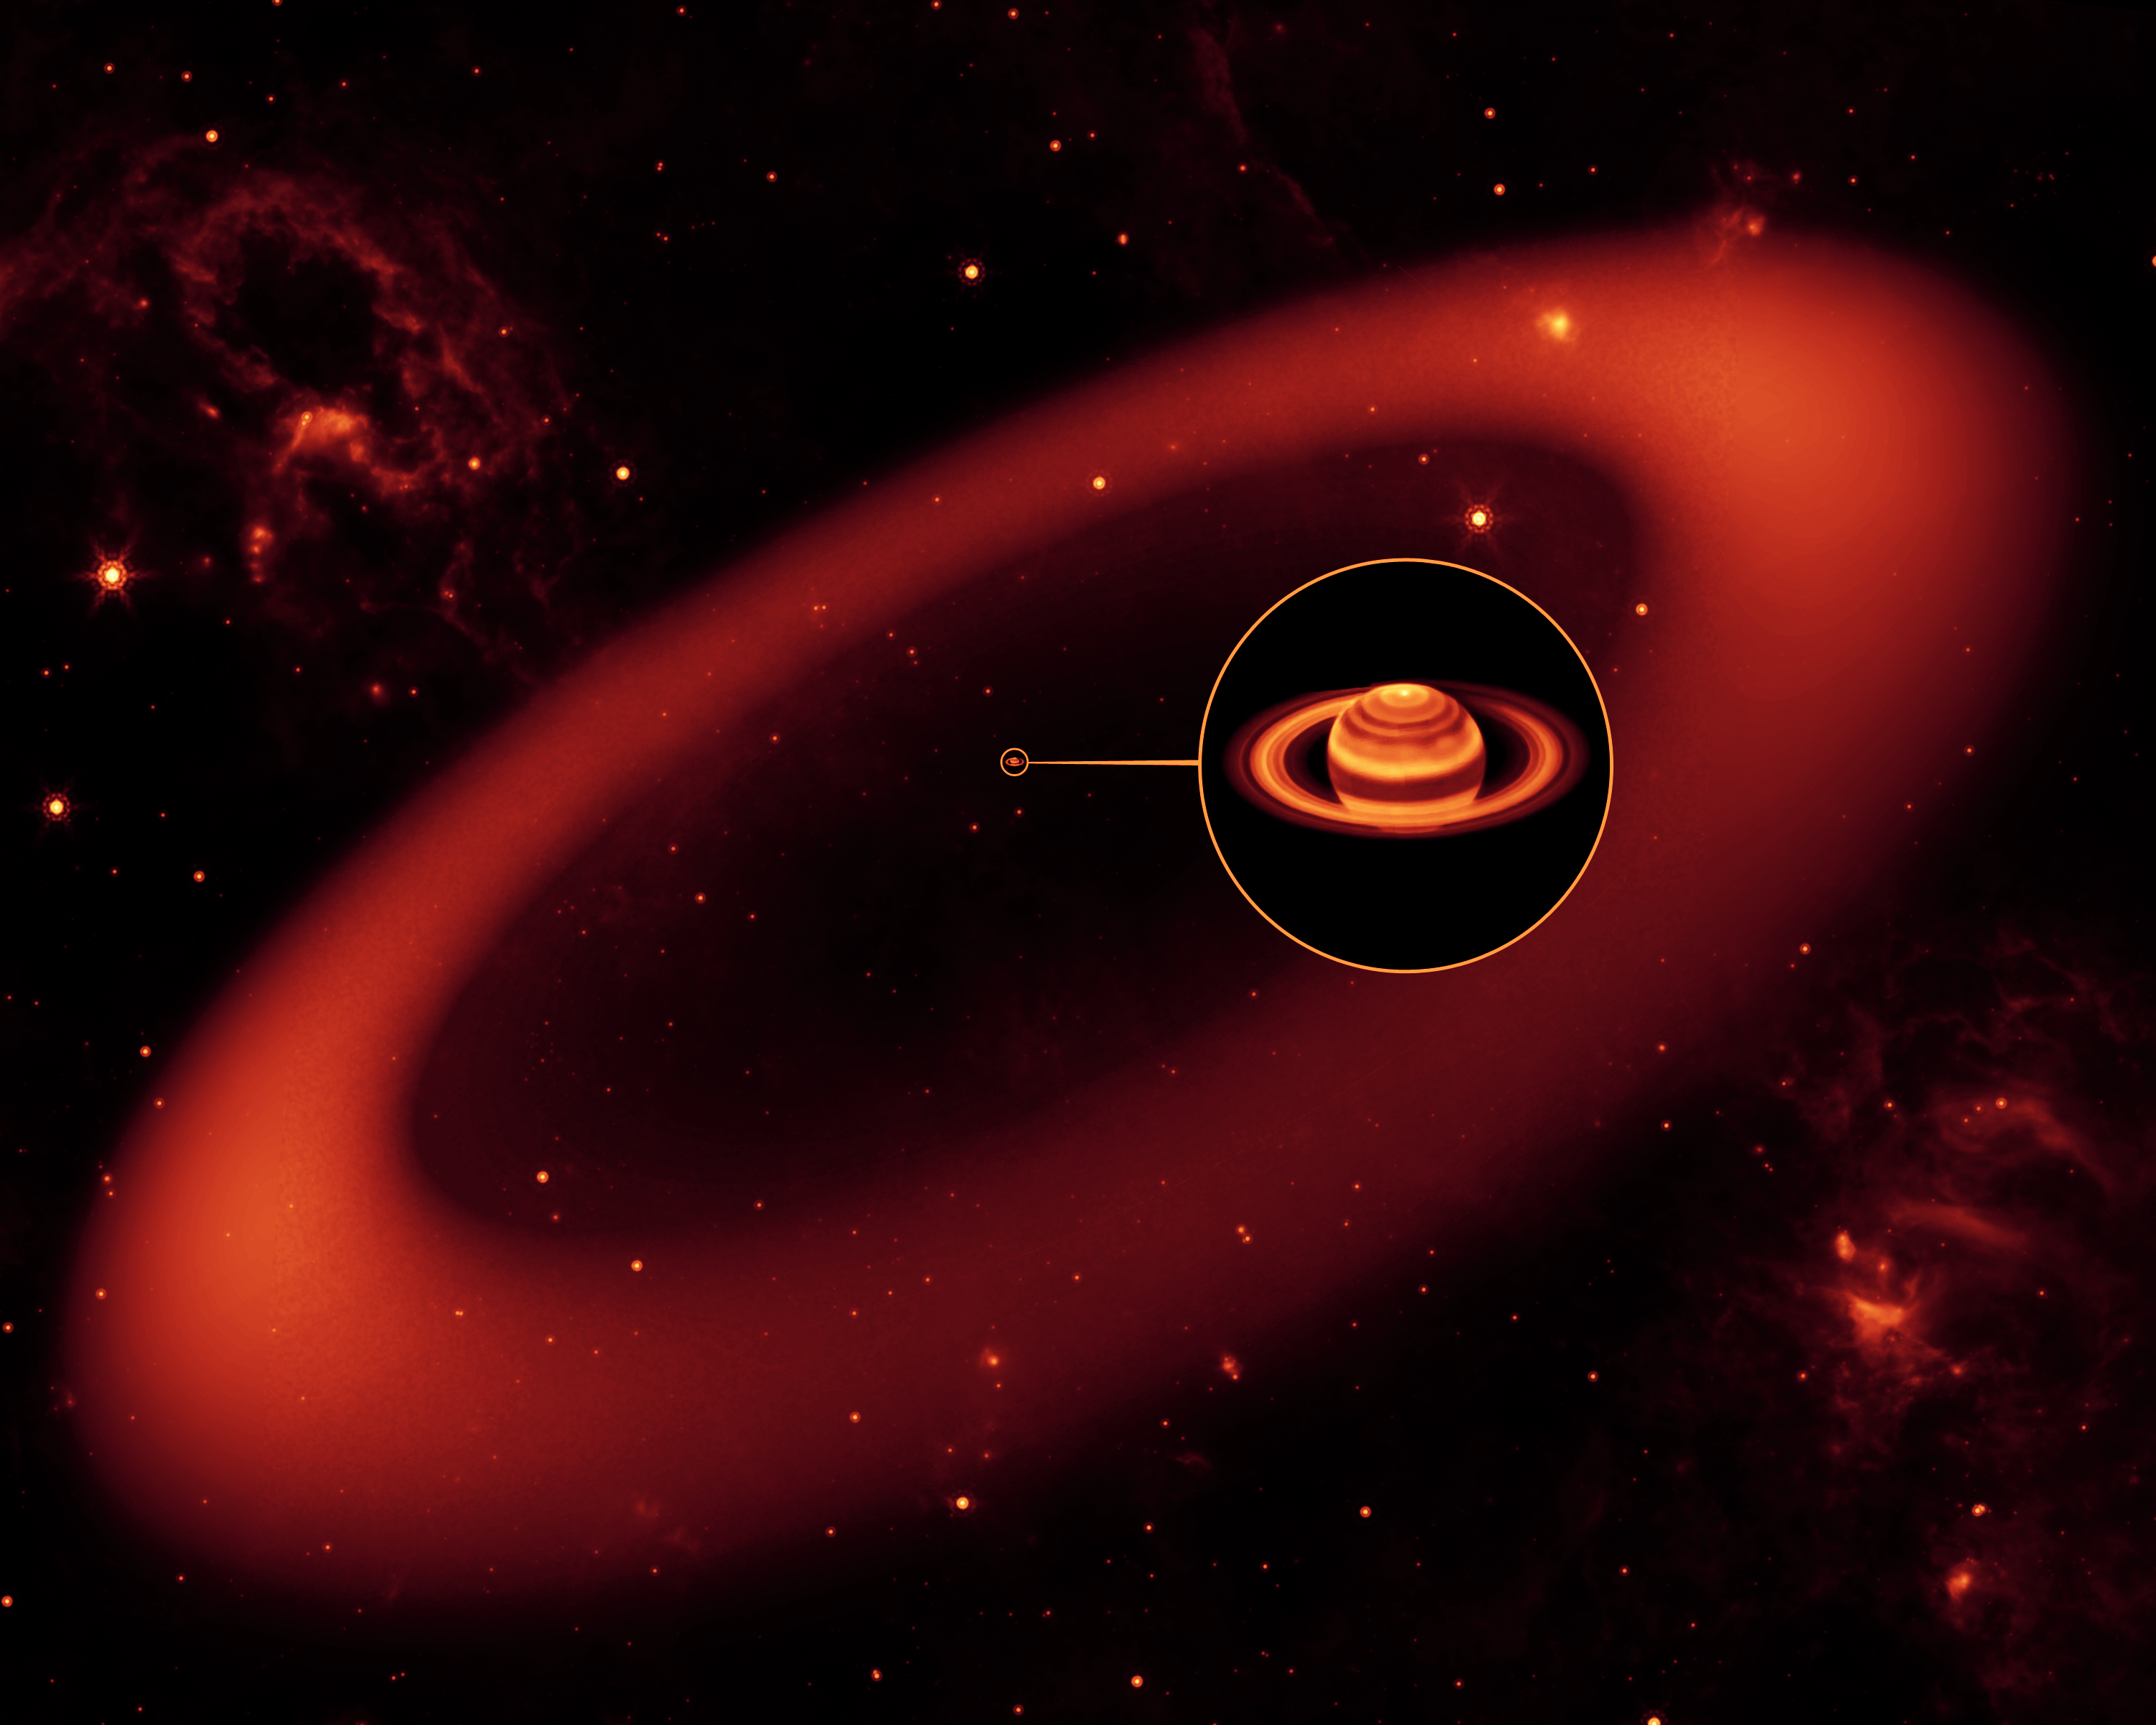

Saturn’s Infrared Ring (Artist Concept)

This artist’s conception shows a nearly invisible ring around Saturn — the largest of the giant planet’s many rings. It was discovered by NASA’s Spitzer Space Telescope. The ring is so diffuse that it reflects little sunlight, or visible light that we see with our eyes. But its dusty particles shine with infrared light, or heat radiation, that Spitzer can see.

The artist’s conception simulates an infrared view of the giant ring. Saturn appears as just a small dot from outside the band of ice and dust. The bulk of the ring material starts about six million kilometers (3.7 million miles) away from the planet and extends outward roughly another 12 million kilometers (7.4 million miles). The ring’s diameter is equivalent to roughly 300 Saturns lined up side to side.

The inset shows an enlarged image of Saturn, as seen by the W.M. Keck Observatory at Mauna Kea, Hawaii, in infrared light. The ring, stars and wispy clouds are an artist’s representation.

Credit: NASA/JPL-Caltech/Keck